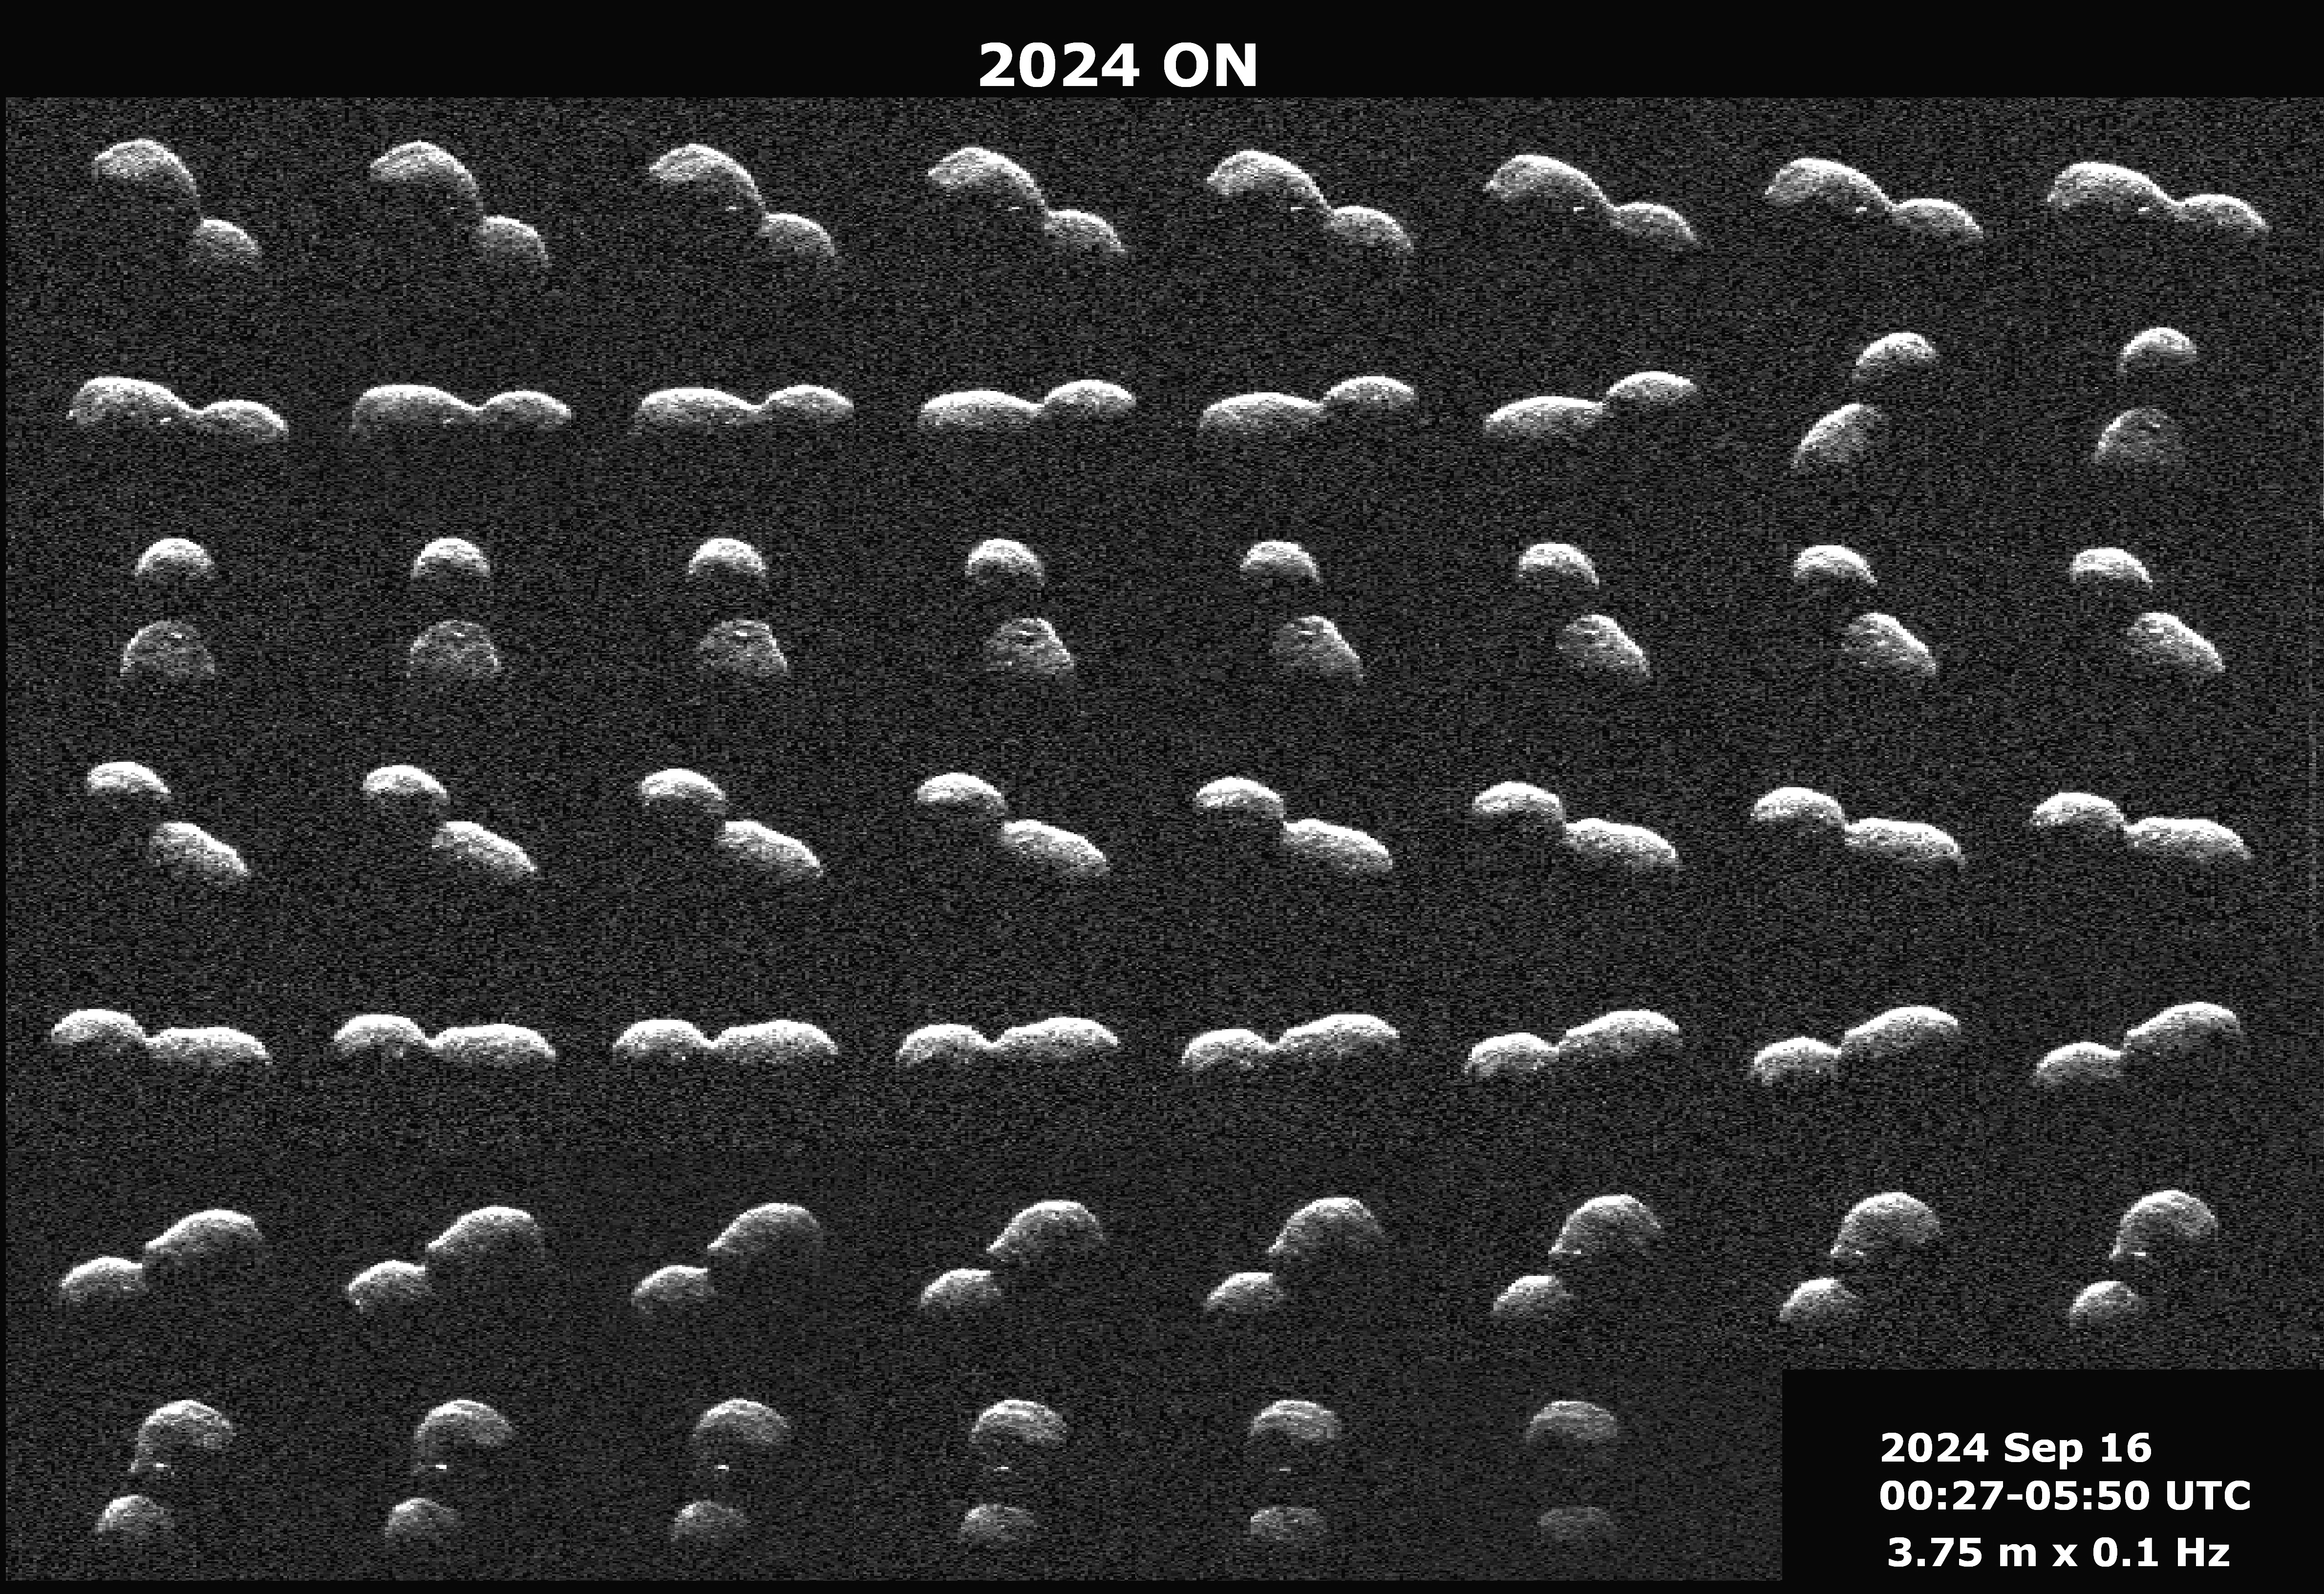

NASA’s Planetary Radar Spies (Another) Peanut-Shaped Asteroid

This series of radar images obtained by the Deep Space Network’s Goldstone Solar System Radar near Barstow, California, on Sept. 16, 2024, shows the near-Earth asteroid 2024 ON a day before its close approach with our planet. The asteroid passed Earth at a distance of 620,000 miles (1 million kilometers) – about 2.6 times the distance between the Moon and Earth.

Discovered by the NASA-funded Asteroid Terrestrial-impact Last Alert System (ATLAS) on Mauna Loa in Hawaii on July 27, the near-Earth asteroid’s shape resembles that of a peanut. Like the asteroid 2024 JV33 that made close approach with Earth a month earlier, 2024 ON is likely a contact binary, with two rounded lobes separated by a pronounced neck, one lobe about 50% larger than the other. The radar images determined that it is about 1150 feet (350 meters) long. Features larger than 12.3 feet (3.75 meters) across can be seen on the surface. Bright radar spots on the asteroid’s surface likely indicate large boulders. The images show about 90% of one rotation over the course of about six hours.

Radar is the principal technique for discovering contact binaries, dozens of which have been imaged by planetary radar. At least 14% of near-Earth asteroids larger than about 200 meters (660 feet) have a contact binary shape.

This asteroid is classified as potentially hazardous, but it does not pose a hazard to Earth for the foreseeable future. These Goldstone measurements have allowed scientists to greatly reduce the uncertainties in the asteroid’s distance from Earth and in its future motion for many decades.

The Goldstone Solar System Radar Group is supported by NASA’s Near-Earth Object Observations Program within the Planetary Defense Coordination Office at the agency’s headquarters in Washington. Managed by NASA’s Jet Propulsion Laboratory, the Deep Space Network receives programmatic oversight from Space Communications and Navigation program office within the Space Operations Mission Directorate, also at NASA Headquarters.

Credit: NASA/JPL-Caltech